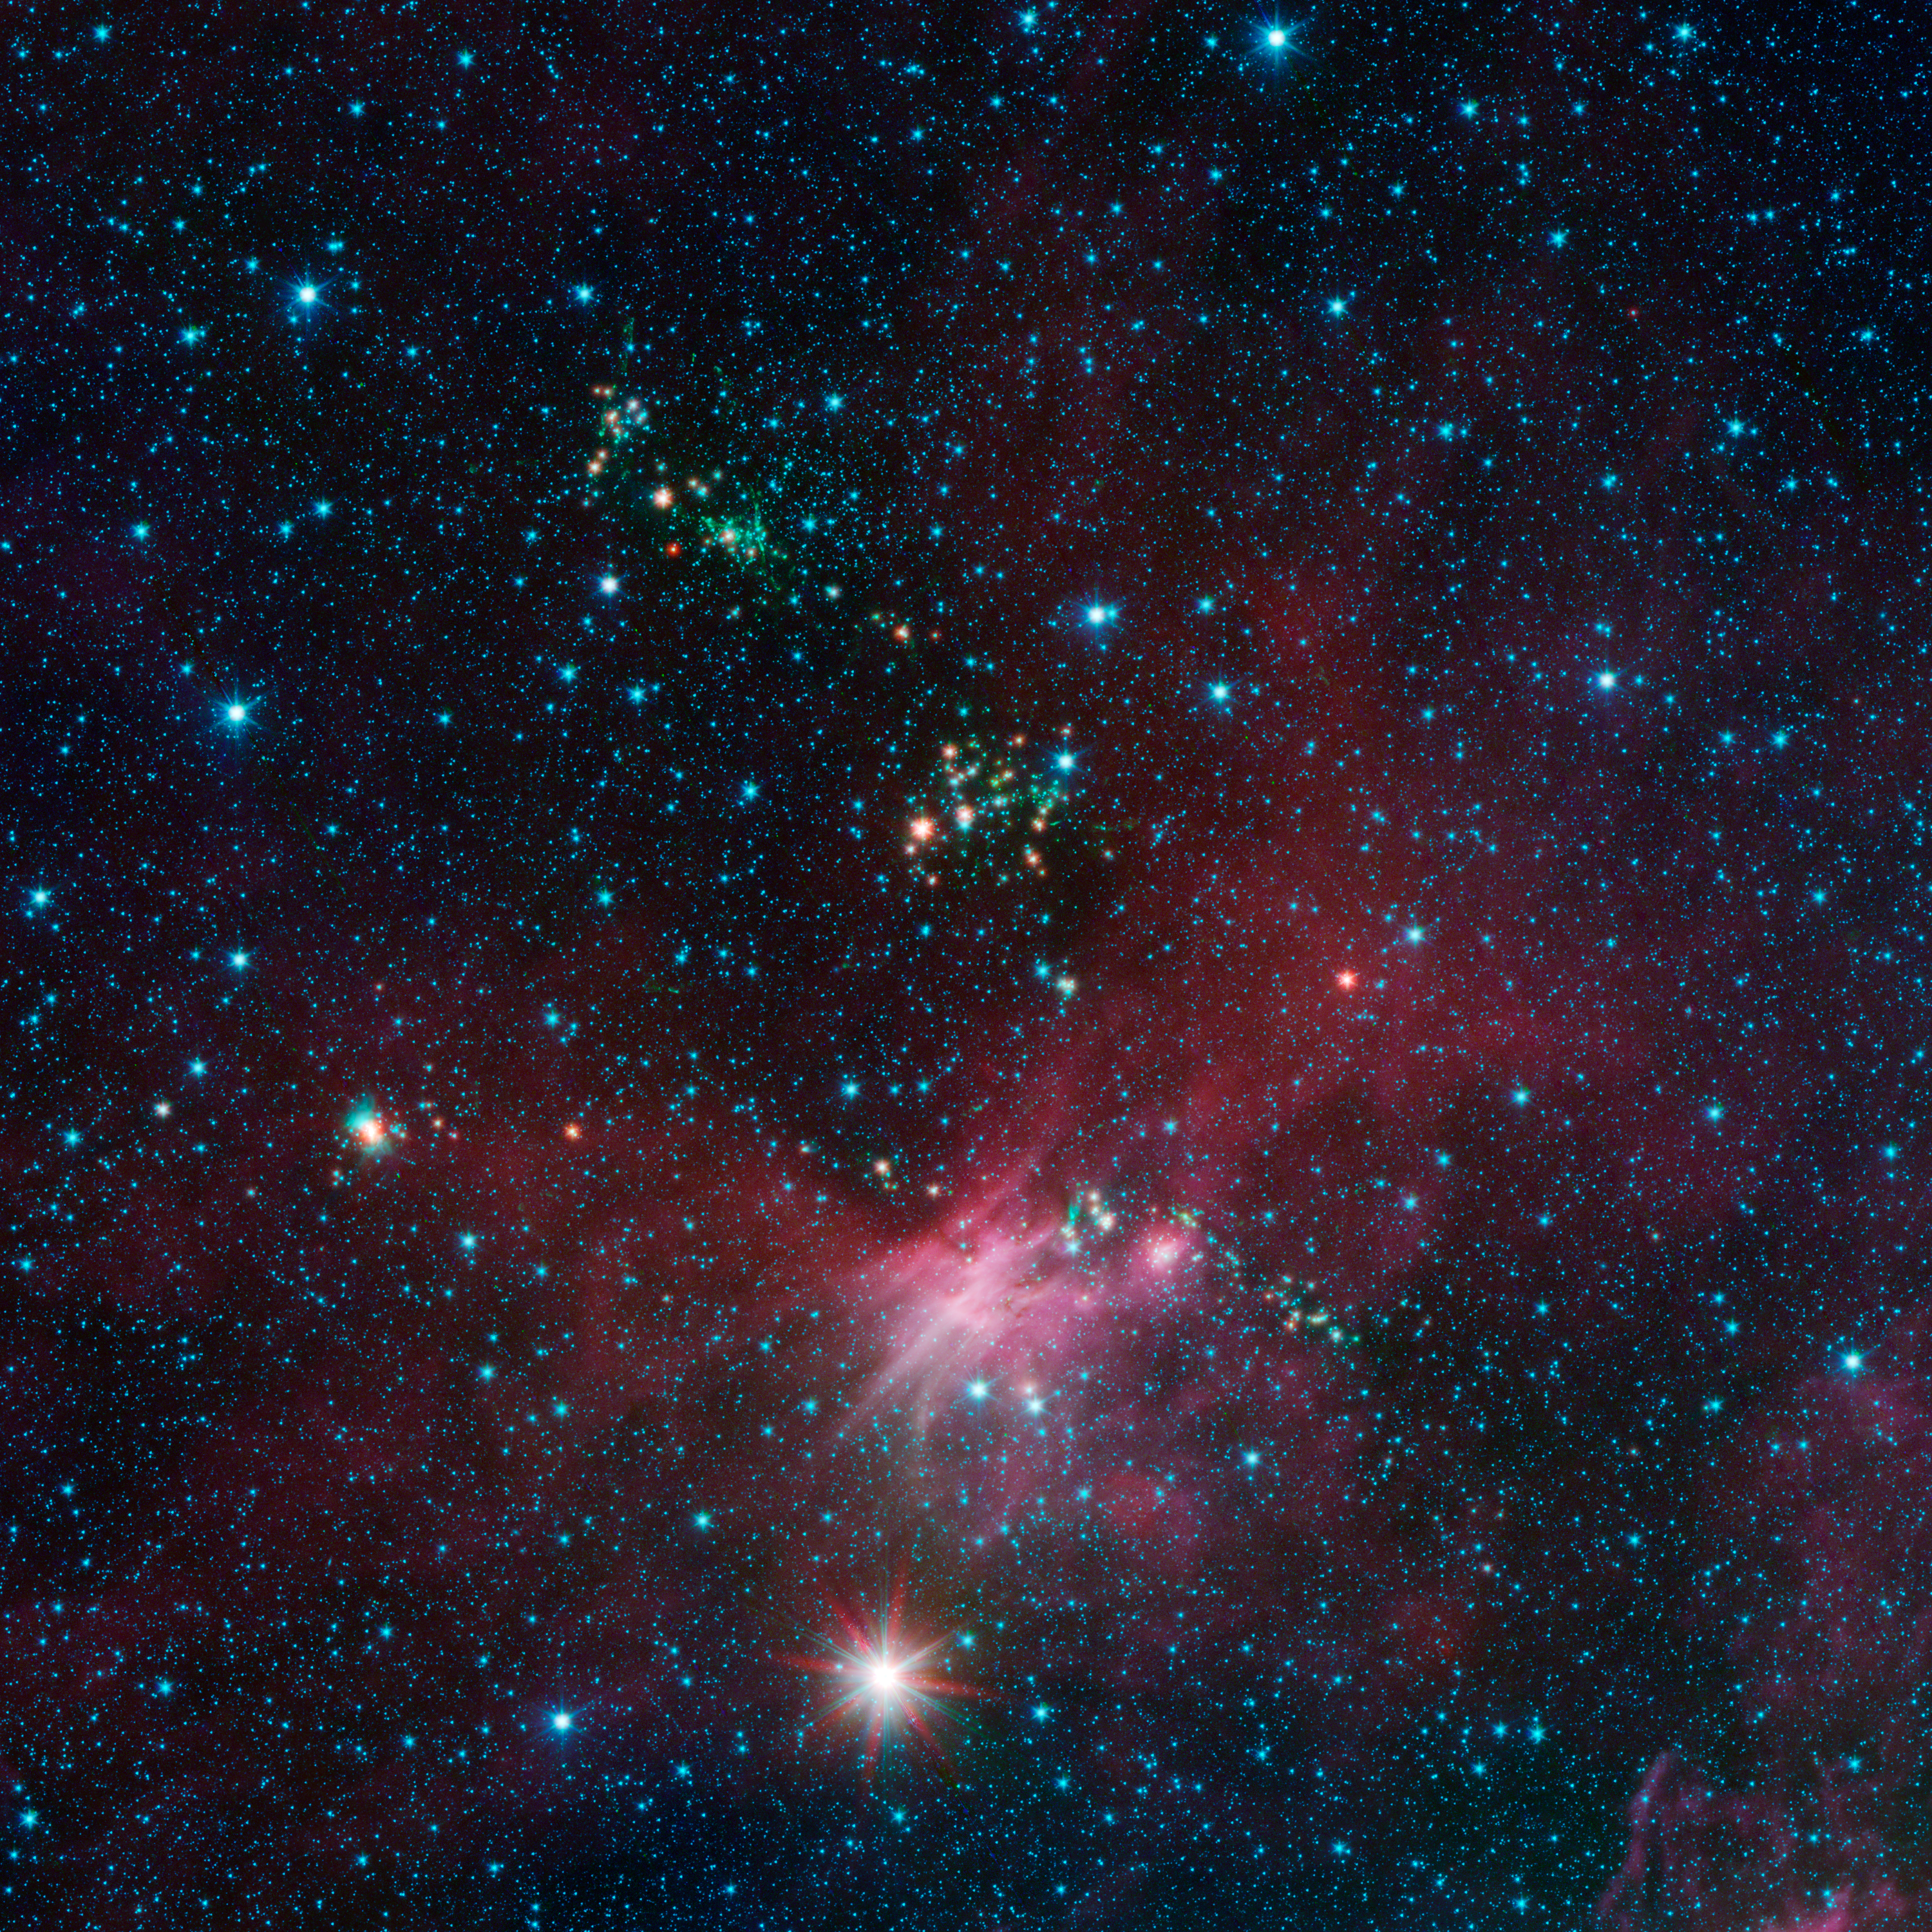

Stars Shoot Jets in Cosmic Playground

Dozens of newborn stars sprouting jets from their dusty cocoons have been spotted in images from NASA’s Spitzer Space Telescope. In this view showing a portion of sky near Canis Major, infrared data from Spitzer are green and blue, while longer-wavelength infrared light from NASA’s Wide-field Infrared Survey Explorer (WISE) are red.

The jets appear in green, while young stars are a yellow-orange hue. Some of the jets can be seen as streaks, while others appear as blobs because only portions of the jet can be seen. In some cases, the stars producing jets can’t be seen while their jets can. Those stars are so embedded in their dusty cocoon that they are too faint to be seen at Spitzer’s wavelengths.

This is a lesser-known region of star formation, located near the outer edge of our Milky Way galaxy. Spitzer is showing that even these more sparse regions of the galaxy are aglow with stellar youth.

The pink hues are from organic star-forming molecules called polycyclic aromatic hydrocarbons. Stars in the pink regions are a bit older than the rambunctious ones spewing jets, but still relatively young in cosmic terms.

In this image, Spitzer’s 3.6- and 4.5-micron data are blue and green, respectively, while WISE’s 12-micron data are red. The Spitzer data were taken as part of the mission’s Galactic Legacy Infrared Mid-Plane Survey Extraordinaire 360, or Glimpse 360 project, which is pointing the Spitzer Space telescope away from the galactic center to complete a full 360-degree scan of the Milky Way plane.

WISE all-sky observations are boosting Spitzer’s imaging capabilities by providing the longer-wavelength infrared coverage the mission lost when it ran out of coolant, as planned, in 2009.

NASA’s Jet Propulsion Laboratory, Pasadena, Calif., manages the Spitzer Space Telescope and WISE missions for NASA’s Science Mission Directorate, Washington. Science operations are conducted at the Spitzer Science Center at the California Institute of Technology in Pasadena. Data are archived at the Infrared Science Archive housed at the Infrared Processing and Analysis Center at Caltech. Caltech manages JPL for NASA.

Credit: NASA/JPL-Caltech/University of Wisconsin